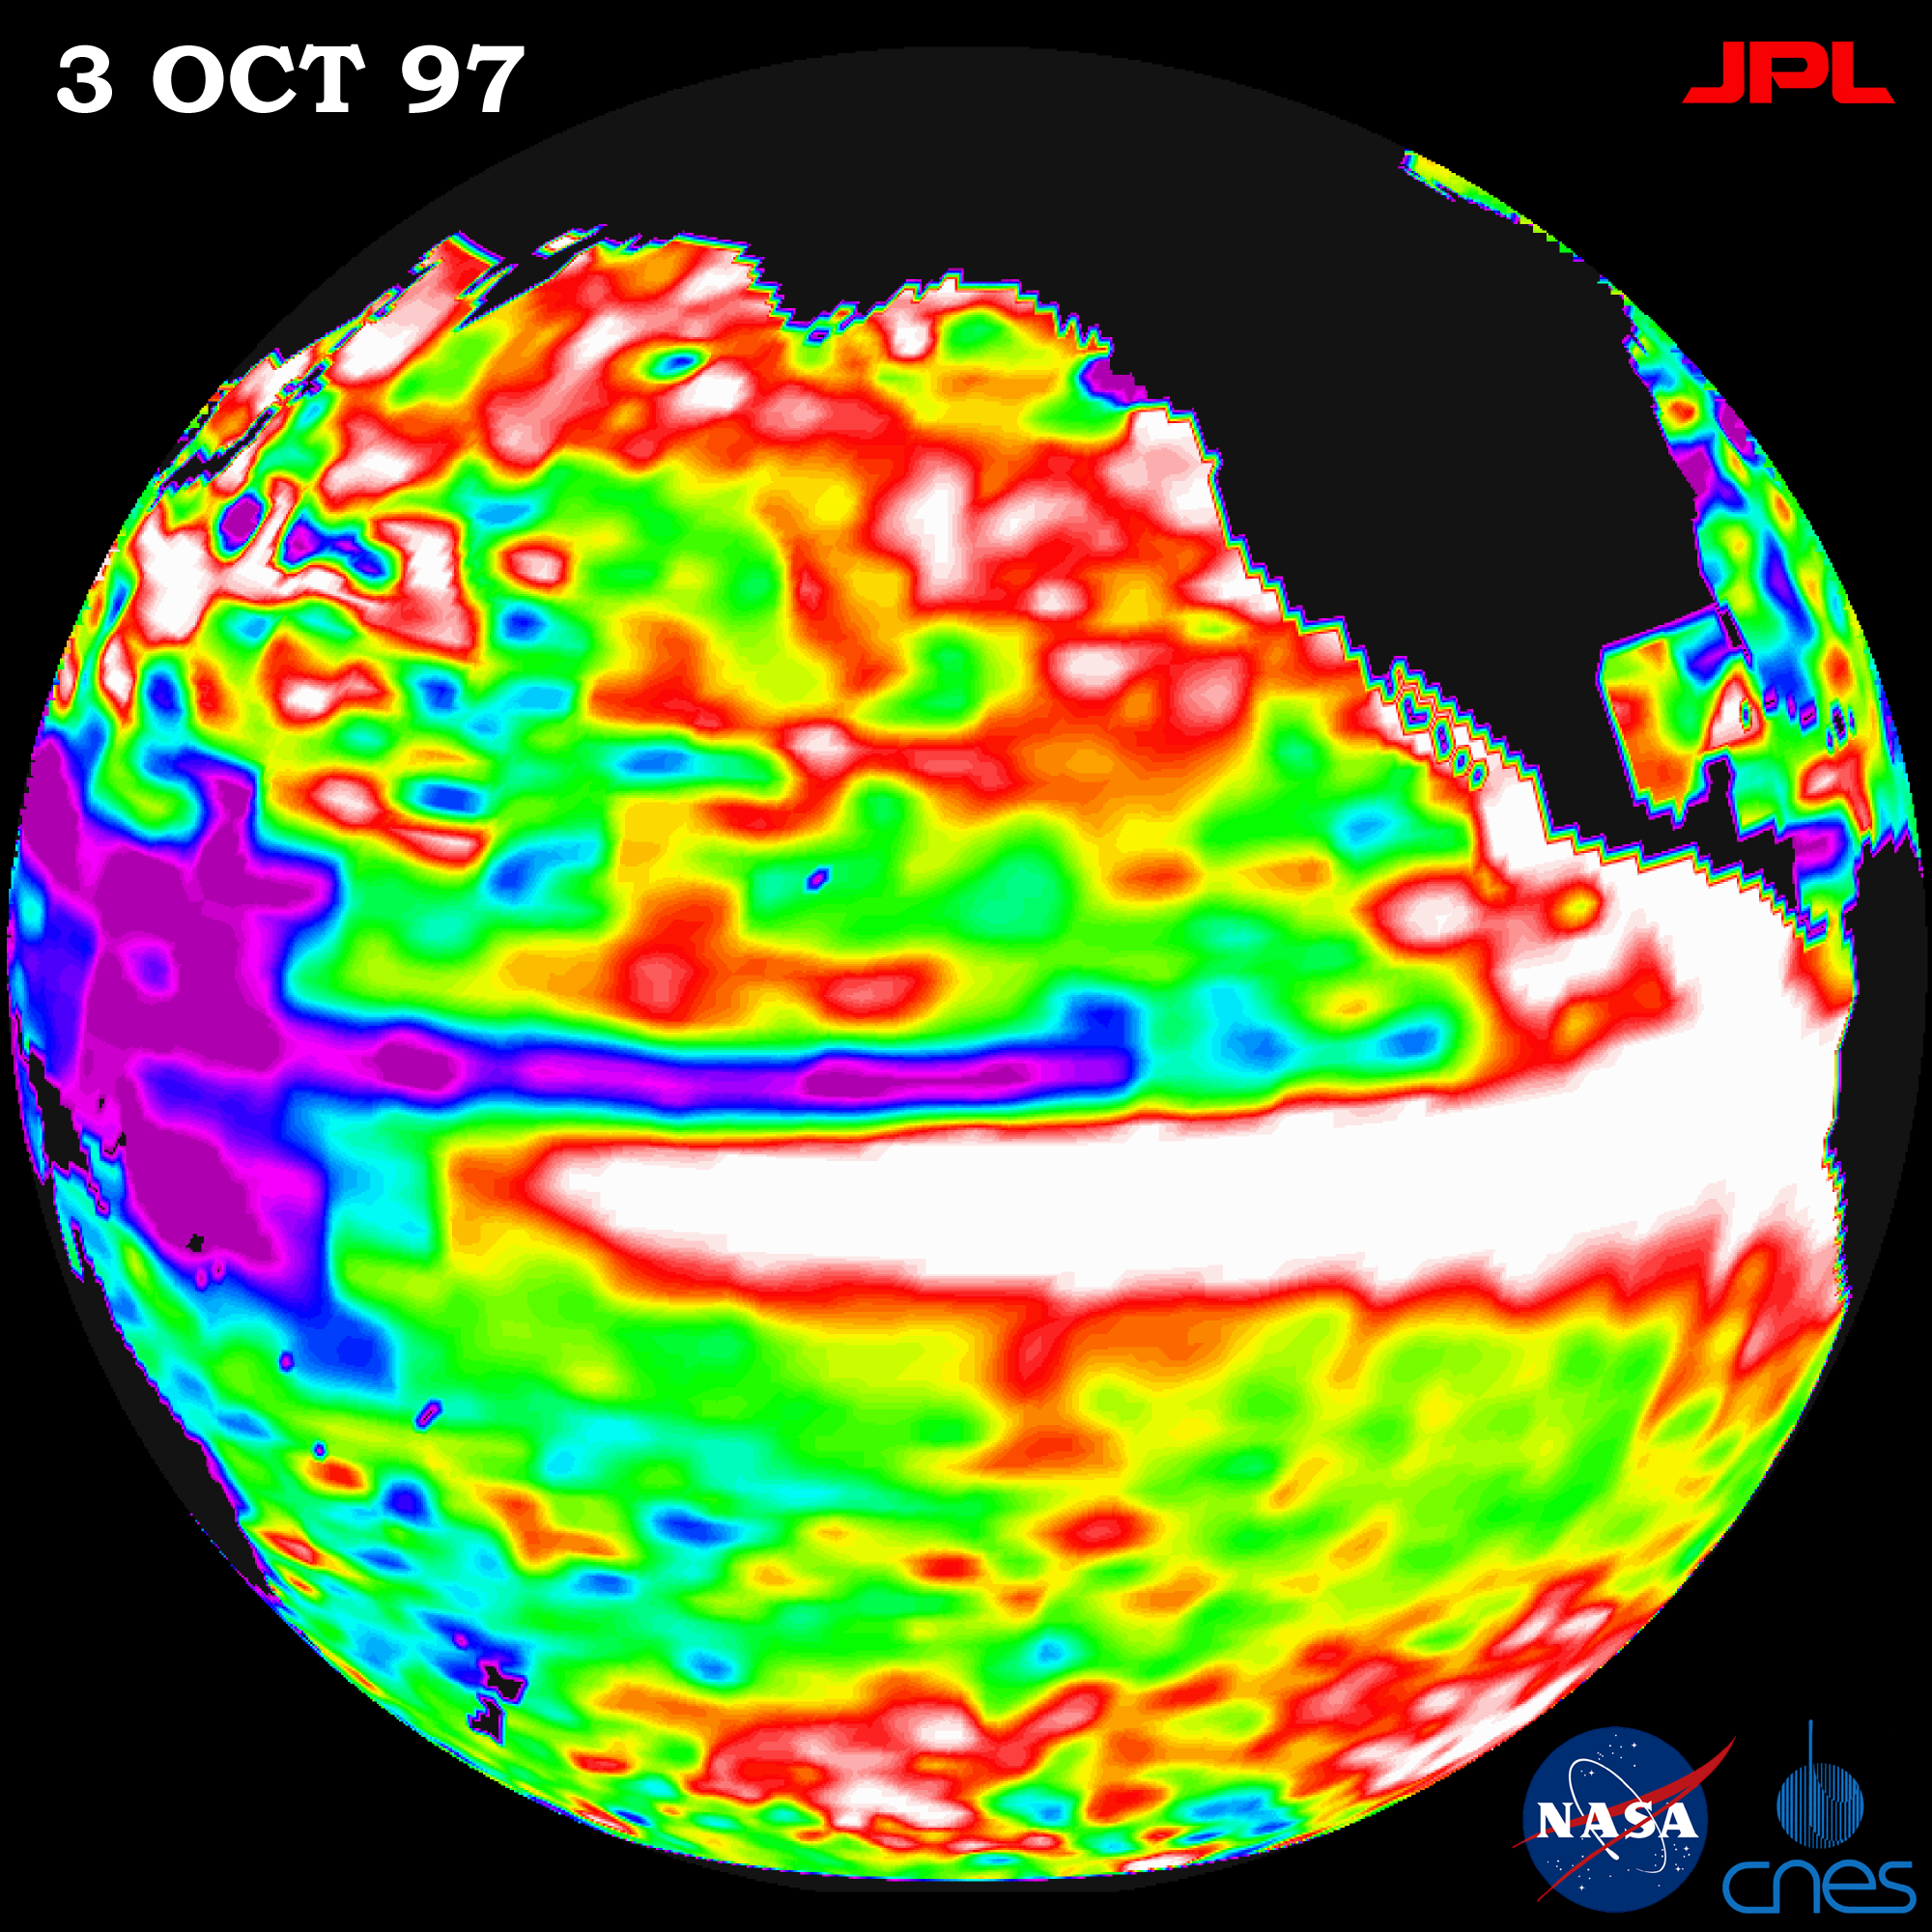

TOPEX/El Niño Watch – October 3, 1997

This image of the Pacific Ocean was produced using sea surface height measurements taken by the U.S./French TOPEX/Poseidon satellite. The image shows sea surface height relative to normal ocean conditions on Oct. 3, 1997 as the warm water associated with El Niño (in white) spreads northward along the entire coast of North America from the equator all the way to Alaska. The warm water pool in tropical Pacific resulting from El Niño seems to have stabilized. The white and red areas indicate unusual patterns of heat storage; in the white areas, the sea surface is between 14 and 32 centimeters (6 to 13 inches) above normal; in the red areas, it’s about 10 centimeters (4 inches) above normal. The surface area covered by the warm water mass is about one and one-half times the size of the continental United States. The added amount of oceanic warm water near the Americas, with a temperature between 21 and 30 C (70 to 85 F), carries the amount of heat equal to 100 times the amount of fossil fuel energy consumed by the entire U.S. population during one year. The green areas indicate normal conditions, while purple (the western Pacific) means at least 18 centimeters (7 inches) below normal sea level.

The El Niño phenomenon is thought to be triggered when the steady westward blowing trade winds weaken and even reverse direction. This change in the winds allows a large mass of warm water (the red and white area) that is normally located near Australia to move eastward along the equator until it reaches the coast of South America. The displacement of so much warm water affects evaporation, where rain clouds form and, consequently, alters the typical atmospheric jet stream patterns around the world. Using these global data, limited regional measurements from buoys and ships, and a forecasting model of the ocean-atmosphere system, the National Centers for Environmental Prediction (NCEP) of the National Oceanic and Atmospheric Administration (NOAA) has issued an advisory indicating the presence of a strong El Niño condition throughout the coming winter.

Credit: NASA/JPL